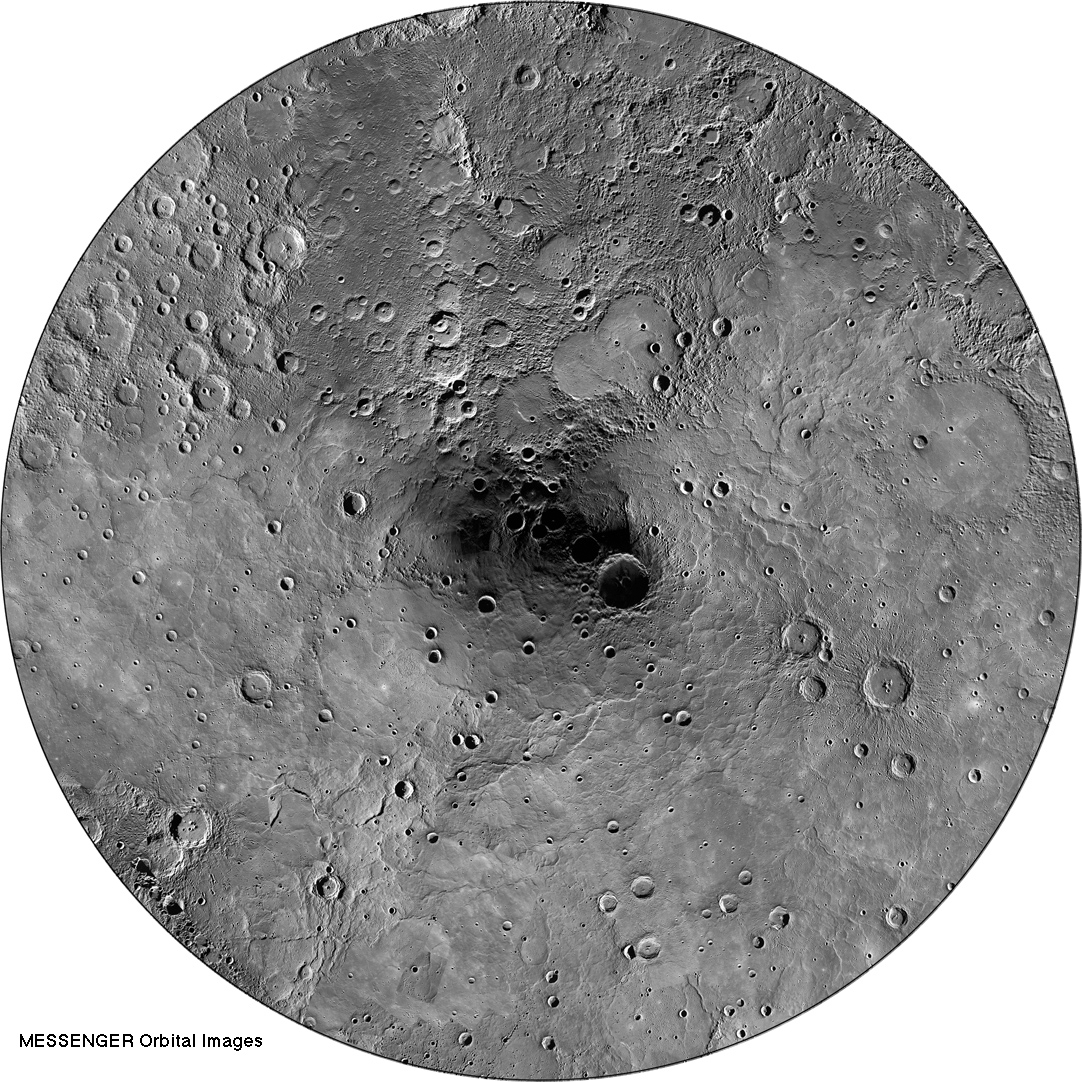

Orbital Mosaic of Mercury’s North Pole

Last weekend, MESSENGER team members participated in The Challenge of Discovery Educator Workshop. Held simultaneously at four locations across the United States, participants learned about MESSENGER’s recent evidence for water ice near Mercury’s poles. The view shown above is a mosaic of Mercury’s north polar region, created from thousands of MDIS images obtained over MESSENGER’s >2 years of orbital operations. It was part of an activity at the weekend’s workshop, where different datasets from Mercury’s north polar region were explored. View this workshop website to see and download other views of Mercury’s north polar region.

Instrument: Wide Angle Camera (WAC) of the Mercury Dual Imaging System (MDIS)
Center Latitude: 90° N
Map Projection: Polar stereographic projection, extending southward to 65° N, with 0° longitude at the bottom
Scale: The diameter of this polar map projection covers 2,130 kilometers (1320 miles)

The MESSENGER spacecraft is the first ever to orbit the planet Mercury, and the spacecraft’s seven scientific instruments and radio science investigation are unraveling the history and evolution of the Solar System’s innermost planet. MESSENGER acquired over 150,000 images and extensive other data sets. MESSENGER is capable of continuing orbital operations until early 2015.

For information regarding the use of images, see the MESSENGER image use policy.

Credit: NASA/Johns Hopkins University Applied Physics Laboratory/Carnegie Institution of Washington